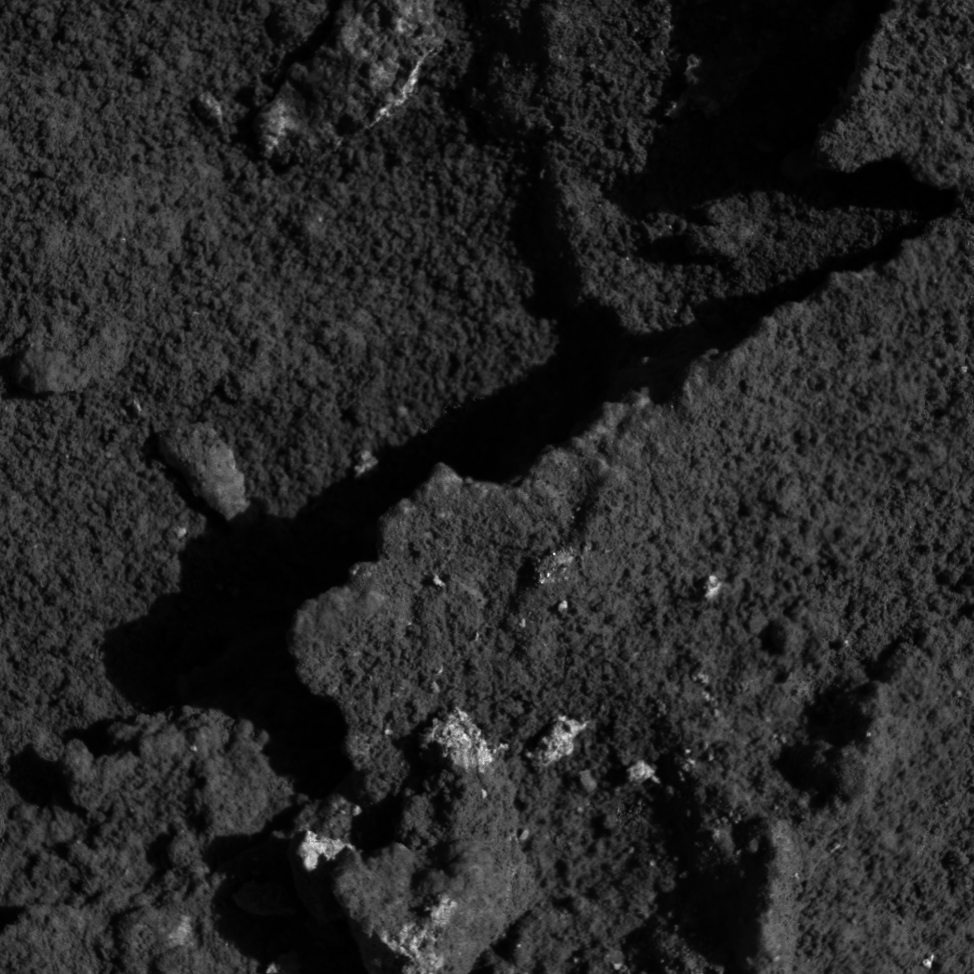

‘String of Pearls’ Up-Close

This image from the microscopic imager instrument on NASA’s Mars Exploration Rover Spirit shows a feature called “String of Pearls” that resides within the area dubbed “Hanks Hollow.” The “string” consists of a set of bright spots. These are the partially exposed interiors of rocks that were broken-up when Spirit’s wheels roved across this surface. Scientists believe the rocks exposed in Hank’s Hollow may have been generated or modified by water-rich fluids. The image was taken on sol 177 (July 2, 2004).

Credit: NASA/JPL/USGS